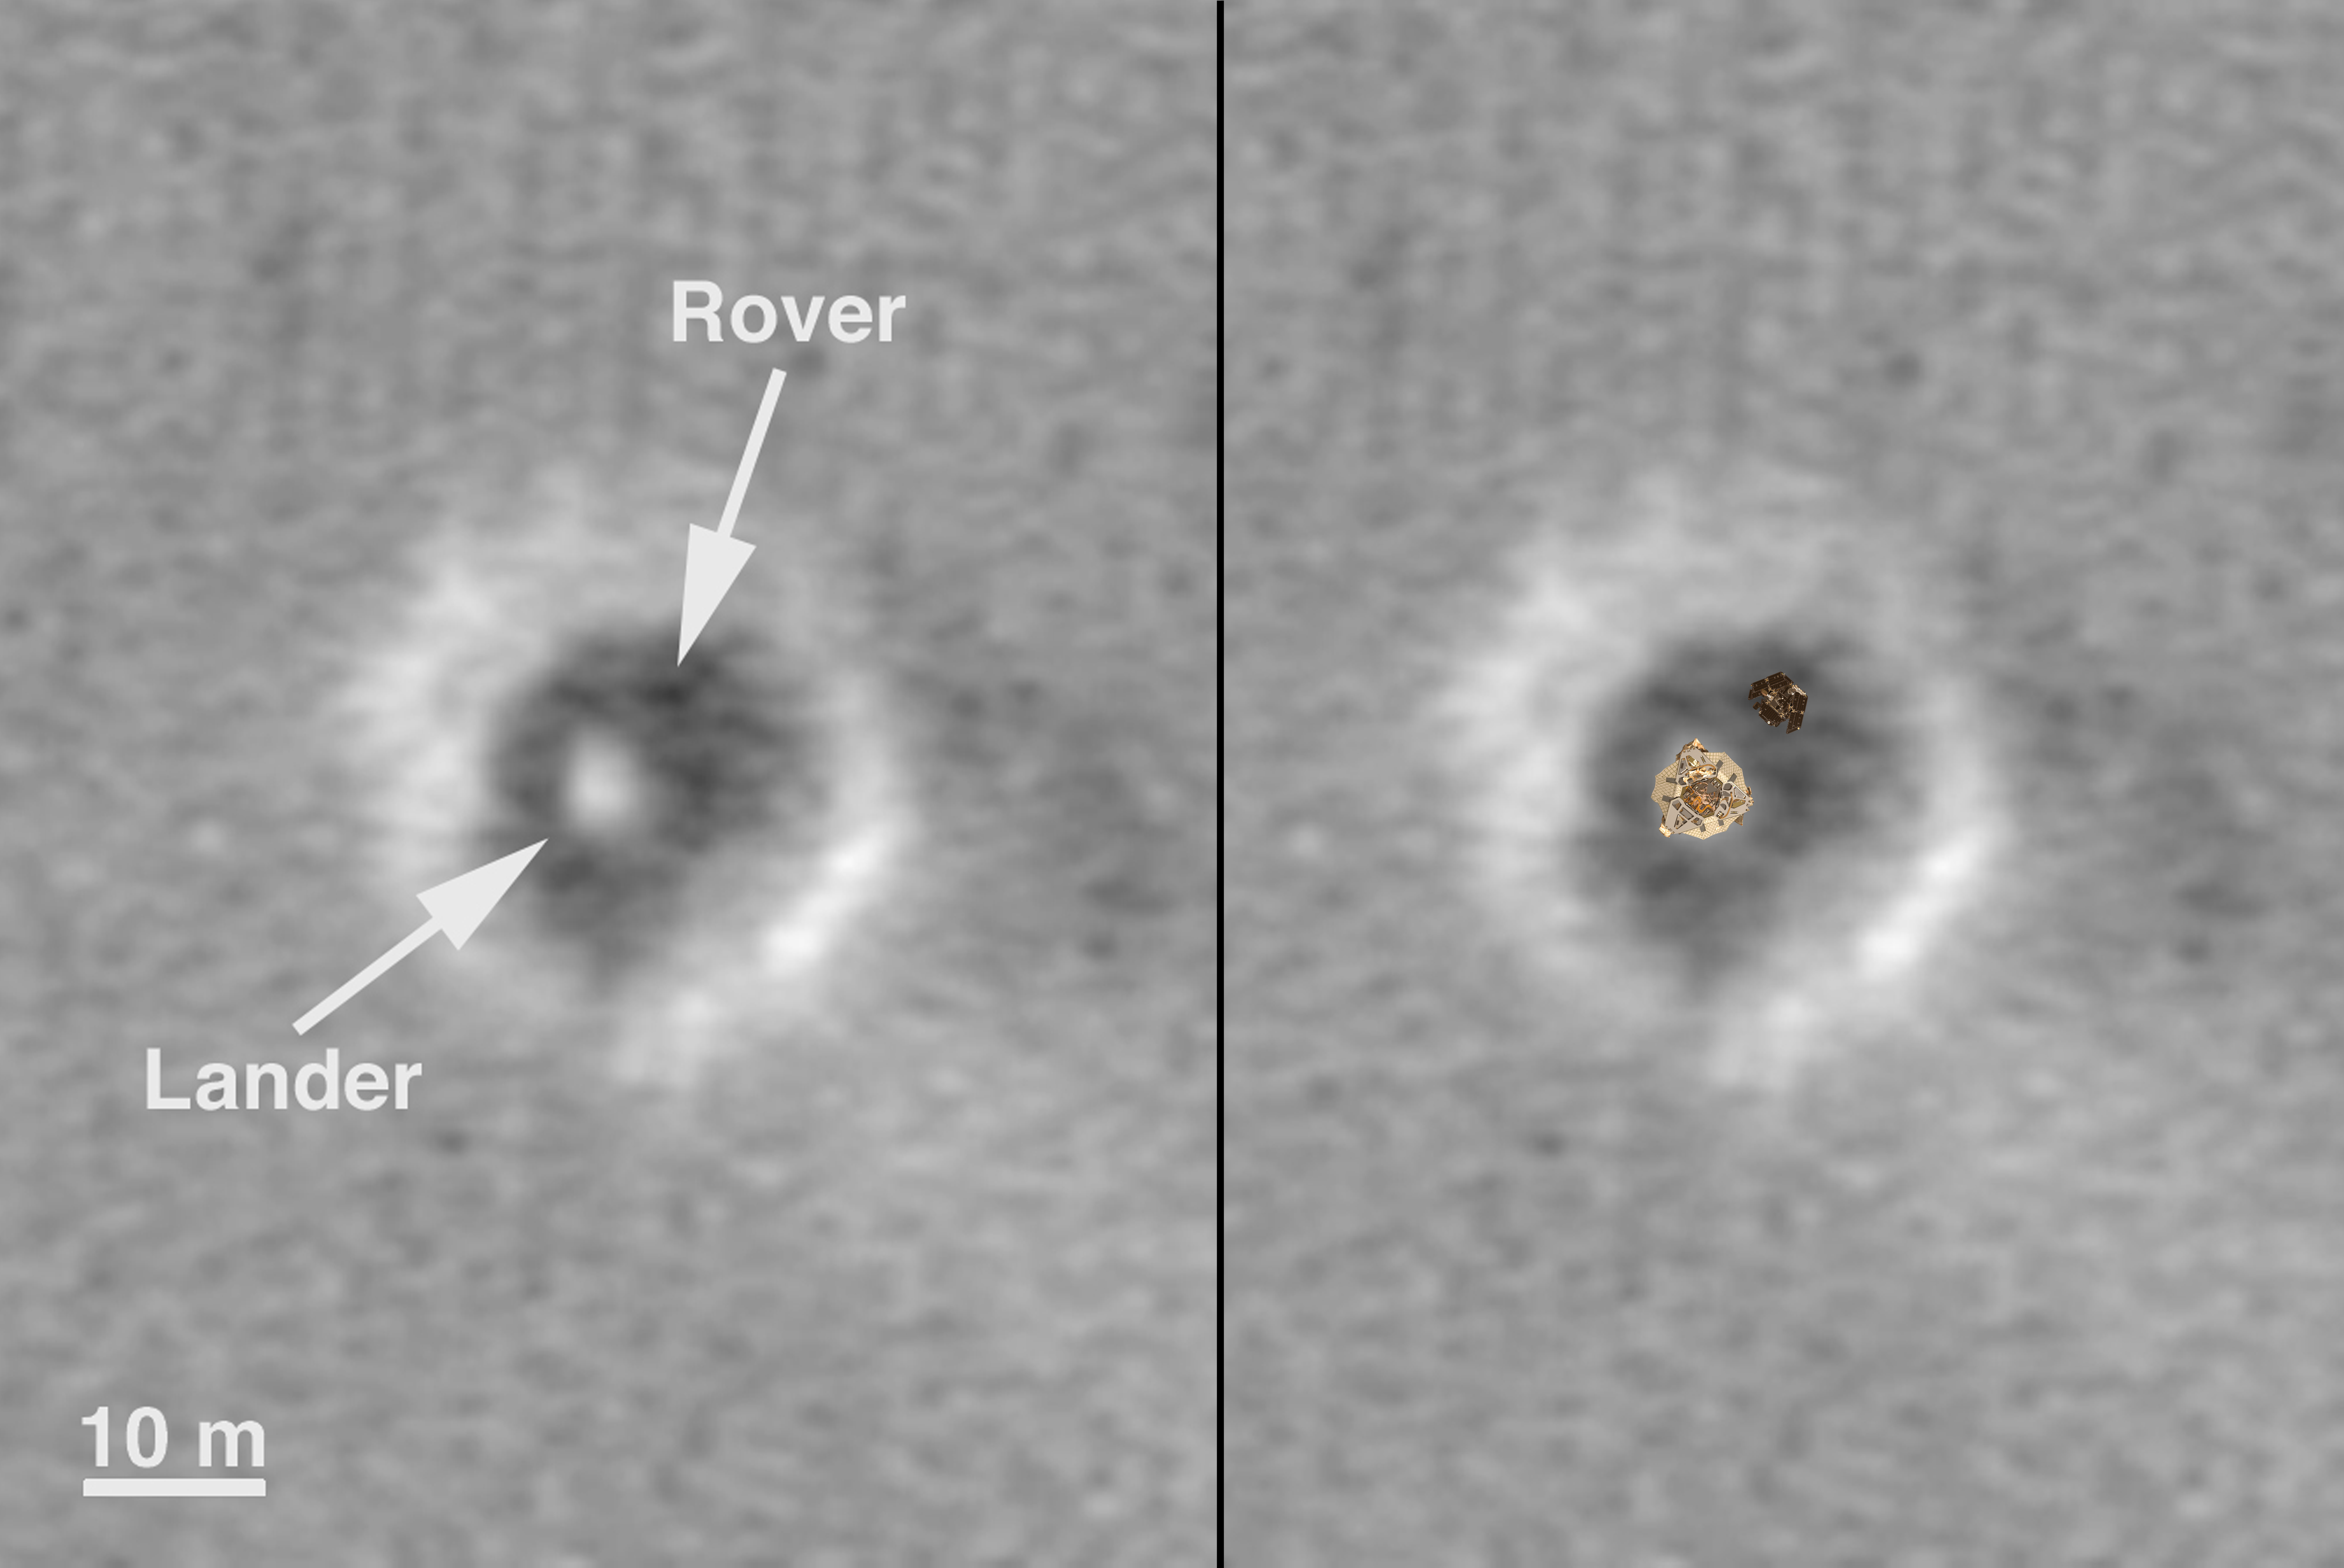

Comparison of a Computer Graphic Model of the Opportunity Lander and Rover with MOC Orbital Image

A computer graphics model of the Opportunity lander and rover are super-imposed on top of the martian terrain where Opportunity landed. This image is a side-by-side combination of

PIA05230

and

PIA05231

.

Credit: NASA/JPL/MSSS